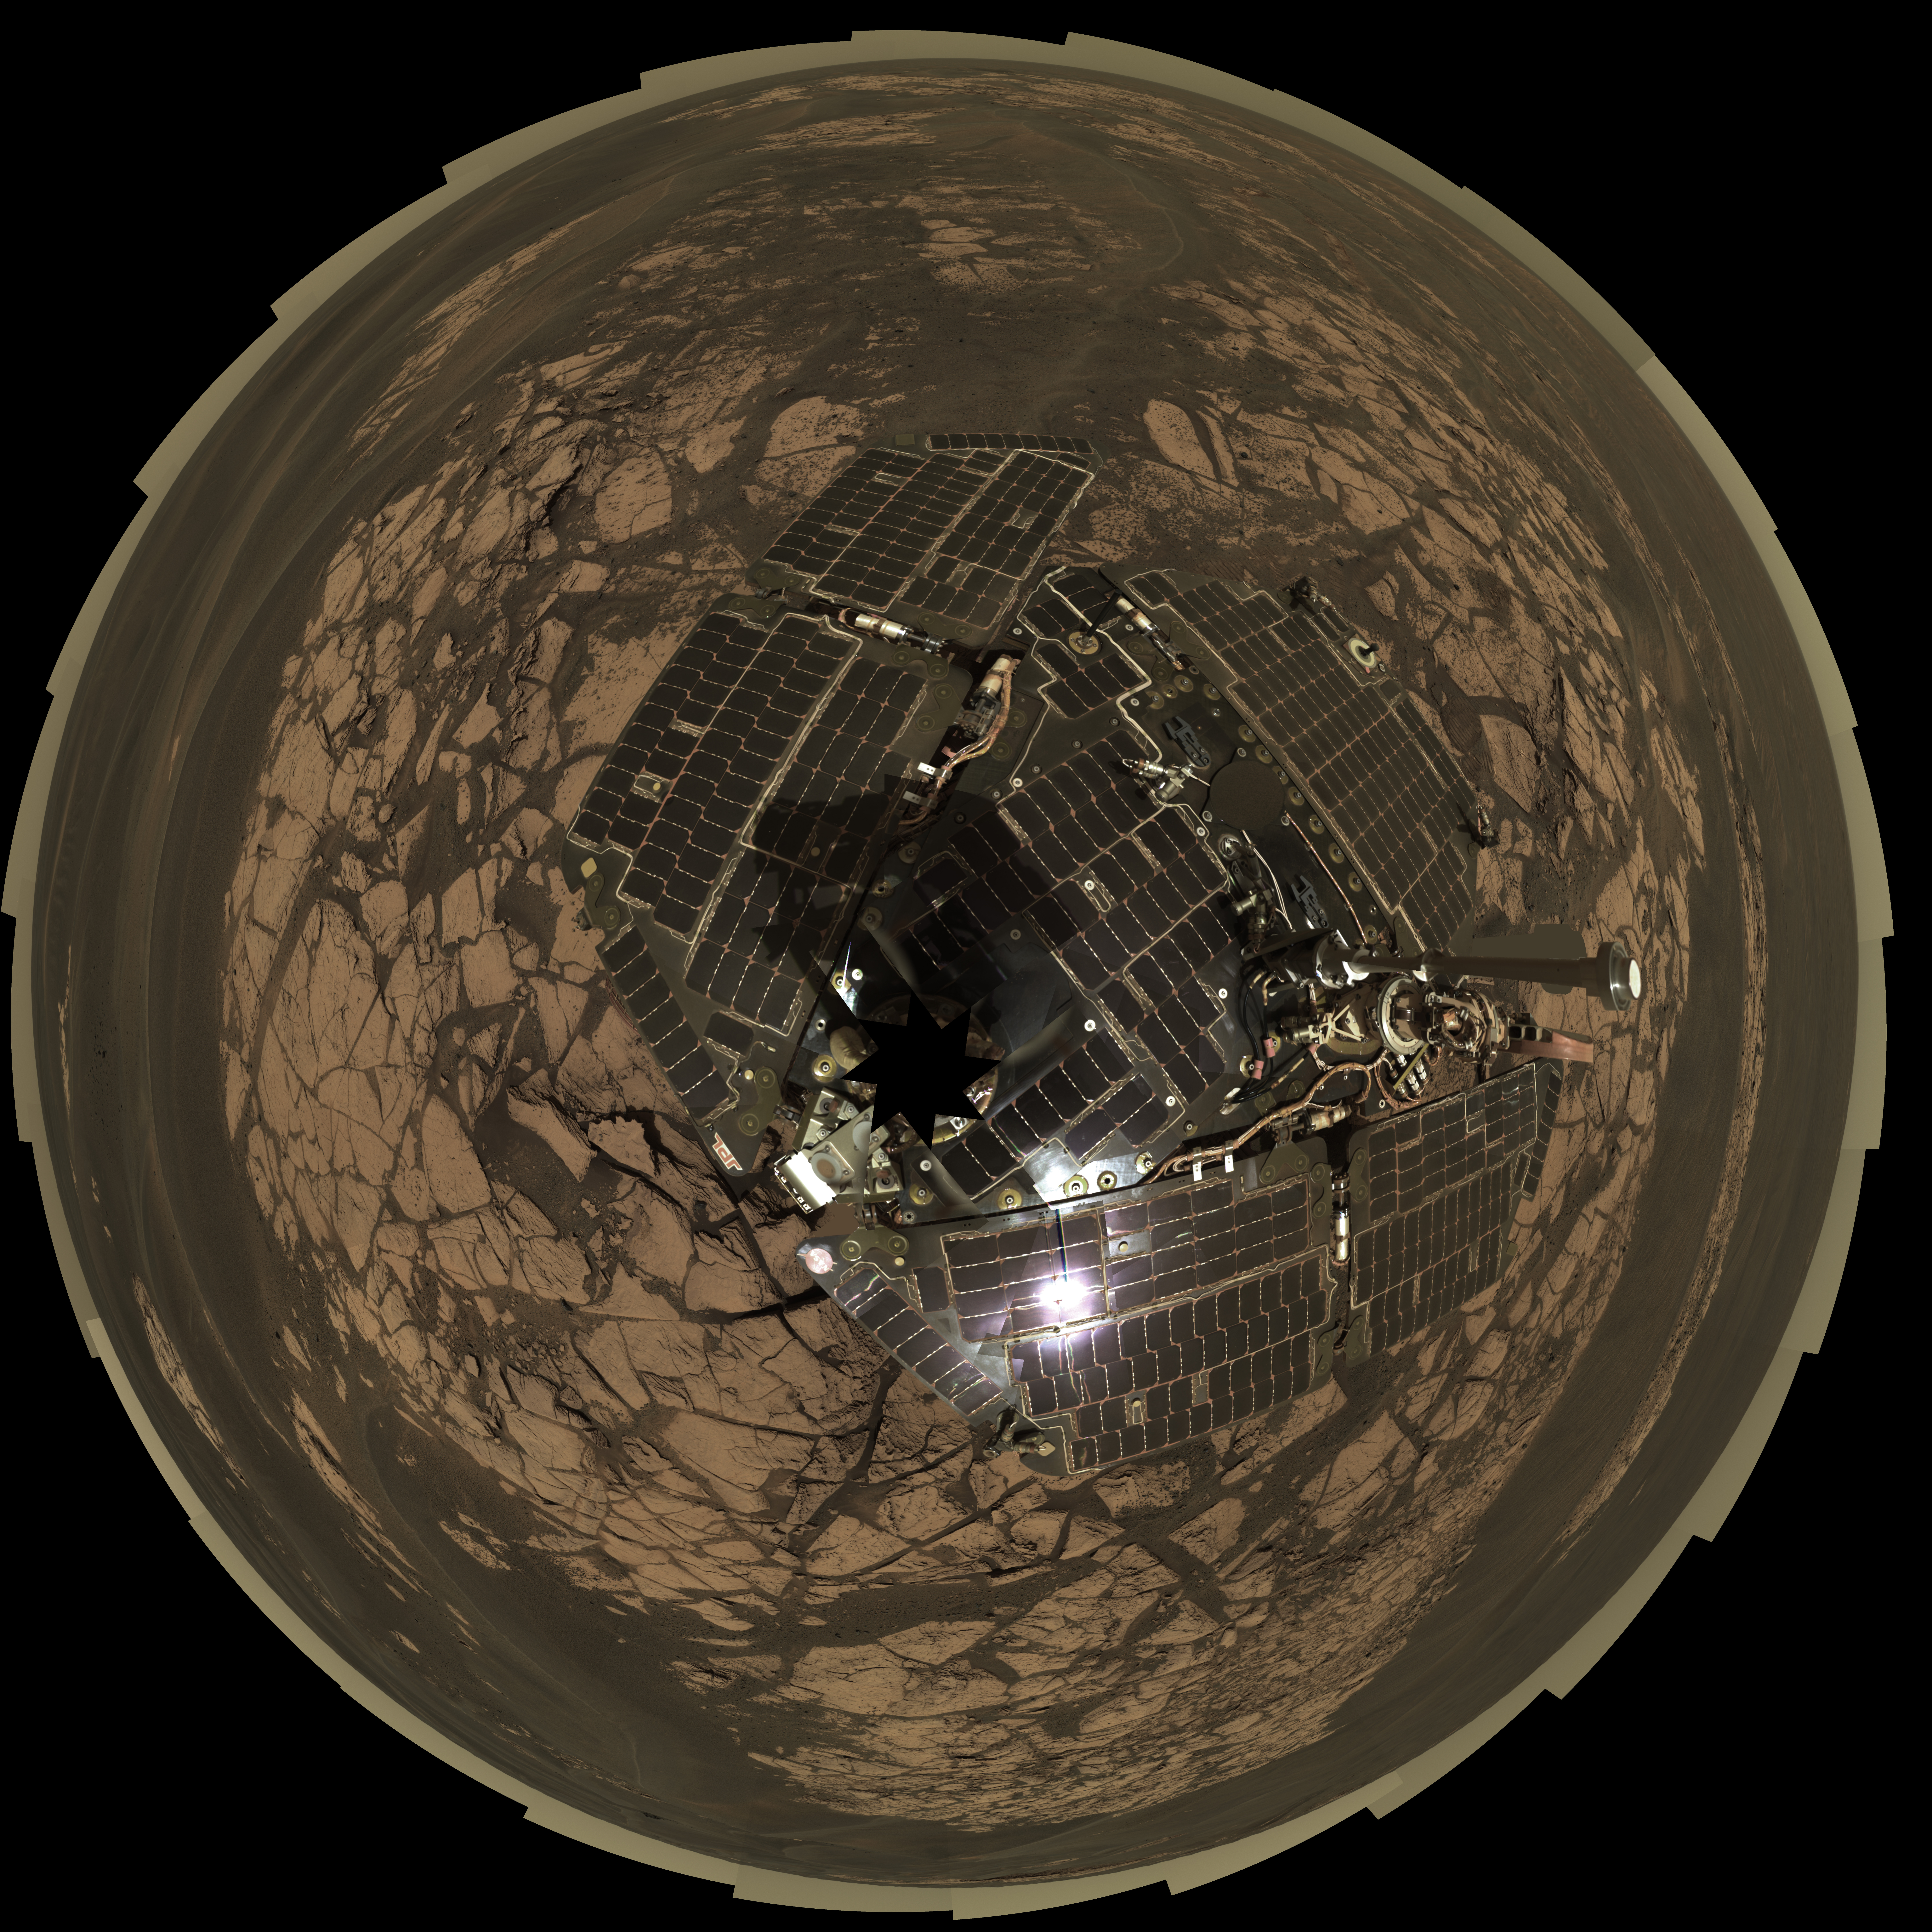

Bird’s-Eye View of Opportunity at ‘Erebus’ (Polar)

This view combines frames taken by the panoramic camera (Pancam) on NASA’s Mars Exploration Rover Opportunity on the rover’s 652nd through 663rd Martian days, or sols (Nov. 23 to Dec. 5, 2005), at the edge of “Erebus Crater.” The mosaic is presented as a polar projection. This type of projection provides a kind of overhead view of all of the surrounding terrain. Opportunity examined targets on the outcrop called “Rimrock” in front of the rover, testing the mobility and operation of Opportunity’s robotic arm. The view shows examples of the dunes and ripples that Opportunity has been crossing as the rover drives on the Meridiani plains.

This view is an approximate true color rendering composed of images taken through the camera’s 750-nanometer, 530-nanometer and 430-nanometer filters.

Credit: NASA/JPL-Caltech/Cornell